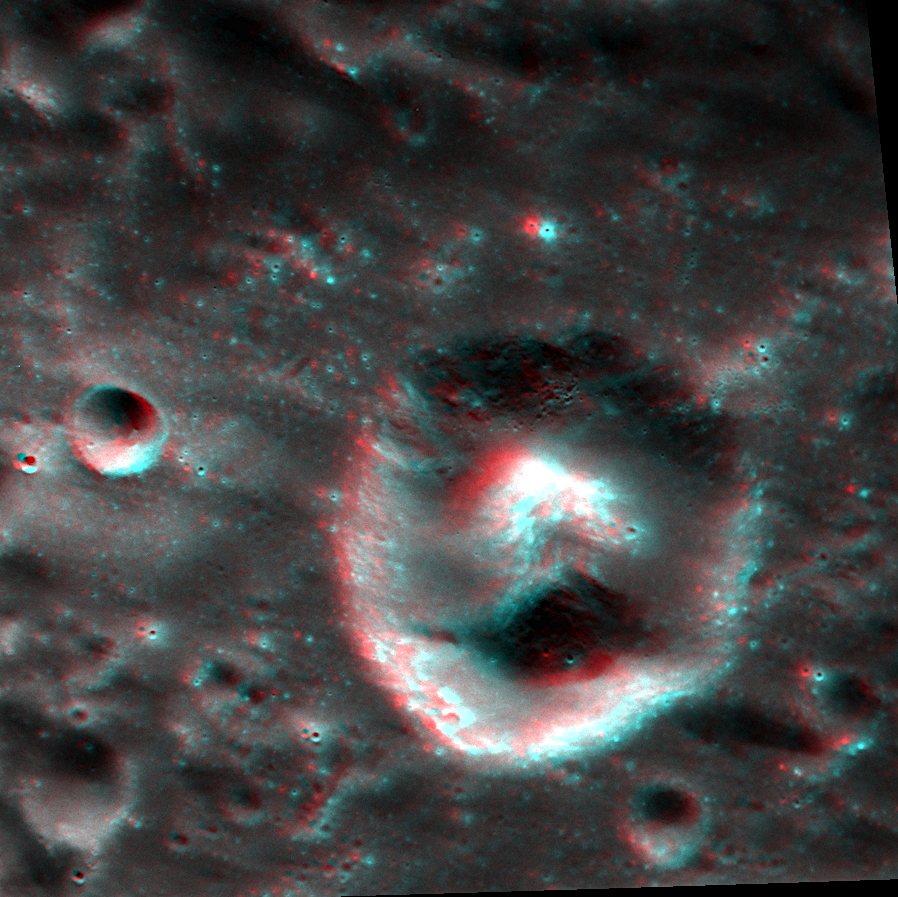

A Puzzling Peak

Today’s image is an anaglyph, which means if you have a pair of red-cyan glasses, you can see the image in 3D. While this peak, which is slightly over a kilometer tall, is located within a circular depression, it is much larger relative to the size of the depression than other central peaks that formed during impact cratering events on Mercury. Additionally, the feature has a distinctive red color signature, associated with sites of explosive volcanic eruptions on Mercury. Peaks such as this one are rare on Mercury, but there is a similar one nearby that also shares the same red color characteristics.

This image was acquired as a targeted set of stereo images. Targeted stereo observations are acquired at resolutions much higher than that of the 200-meter/pixel stereo base map. These targets acquired with the NAC enable the detailed topography of Mercury’s surface to be determined for a local area of interest.

Date acquired: November 14, 2013
Image Mission Elapsed Time (MET): 26772351, 26772627
Image ID: 5197359, 5197360
Instrument: Narrow Angle Camera (NAC) of the Mercury Dual Imaging System (MDIS)
Center Latitude: -8.50°
Center Longitude: 224.4° E
Resolution: 50 meters/pixel
Scale: This image is roughly 45 km (28 miles) across
Incidence Angle: 44.7°, 44.6°
Emission Angle: 14.2°, 24.6°
Phase Angle: 59.0°, 62.2°
Orientation: North is to the right, to enhance the 3D effect

The MESSENGER spacecraft is the first ever to orbit the planet Mercury, and the spacecraft’s seven scientific instruments and radio science investigation are unraveling the history and evolution of the Solar System’s innermost planet. MESSENGER acquired over 150,000 images and extensive other data sets. MESSENGER is capable of continuing orbital operations until early 2015.

For information regarding the use of images, see the MESSENGER image use policy.

Credit: NASA/Johns Hopkins University Applied Physics Laboratory/Carnegie Institution of Washington